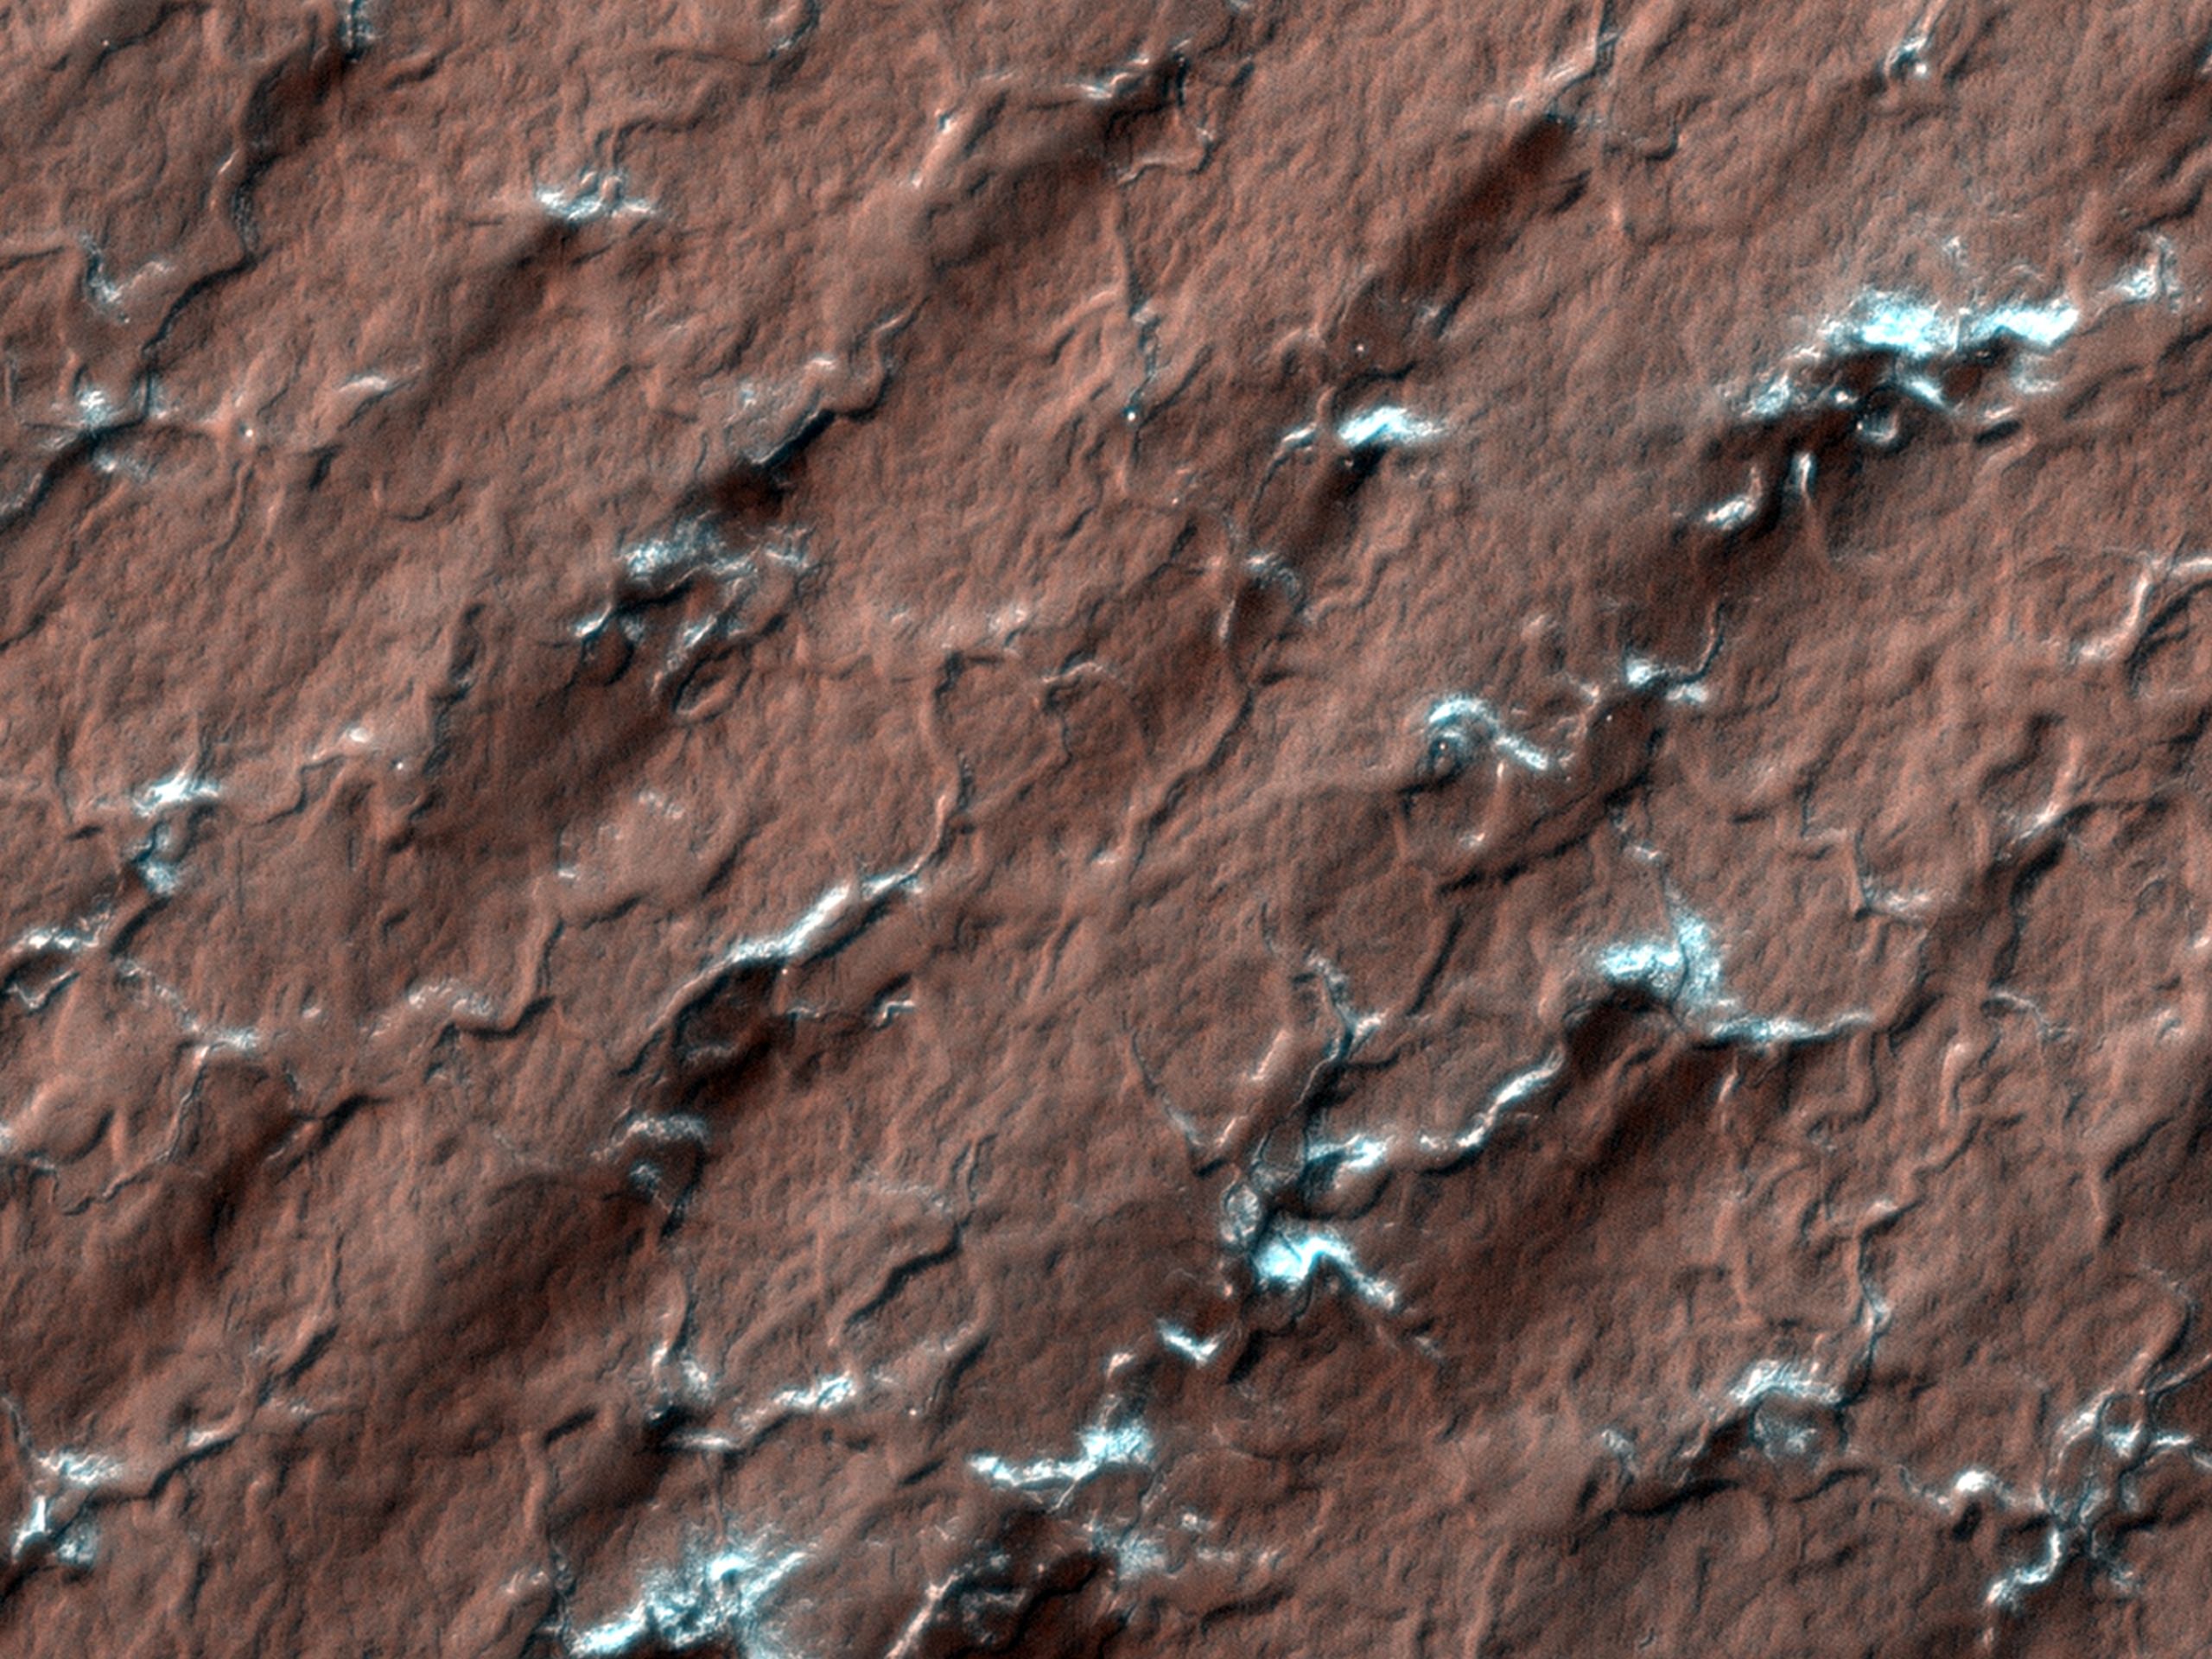

South Polar Spiders on Mars

Spider-like formations, likely caused when carbon dioxide ice changes from a solid directly to a gas, appear throughout this image. As this process happens, gas moves through channels until it reaches the surface and vents out. These vents show up as the dark streaks because they carry dust and dirt up to the surface.

The High Resolution Imaging Science Experiment, which took this image, is the most powerful telescopic camera ever sent to another planet.

NASA’s Jet Propulsion Laboratory, a division of the California Institute of Technology in Pasadena, manages the Mars Reconnaissance Orbiter for NASA’s Science Mission Directorate, Washington. Lockheed Martin Space Systems, Denver, is the prime contractor for the project and built the spacecraft. The High Resolution Imaging Science Experiment is operated by the University of Arizona, Tucson, and the instrument was built by Ball Aerospace & Technologies Corp., Boulder, Colo.

Credit: NASA/JPL/University of Arizona